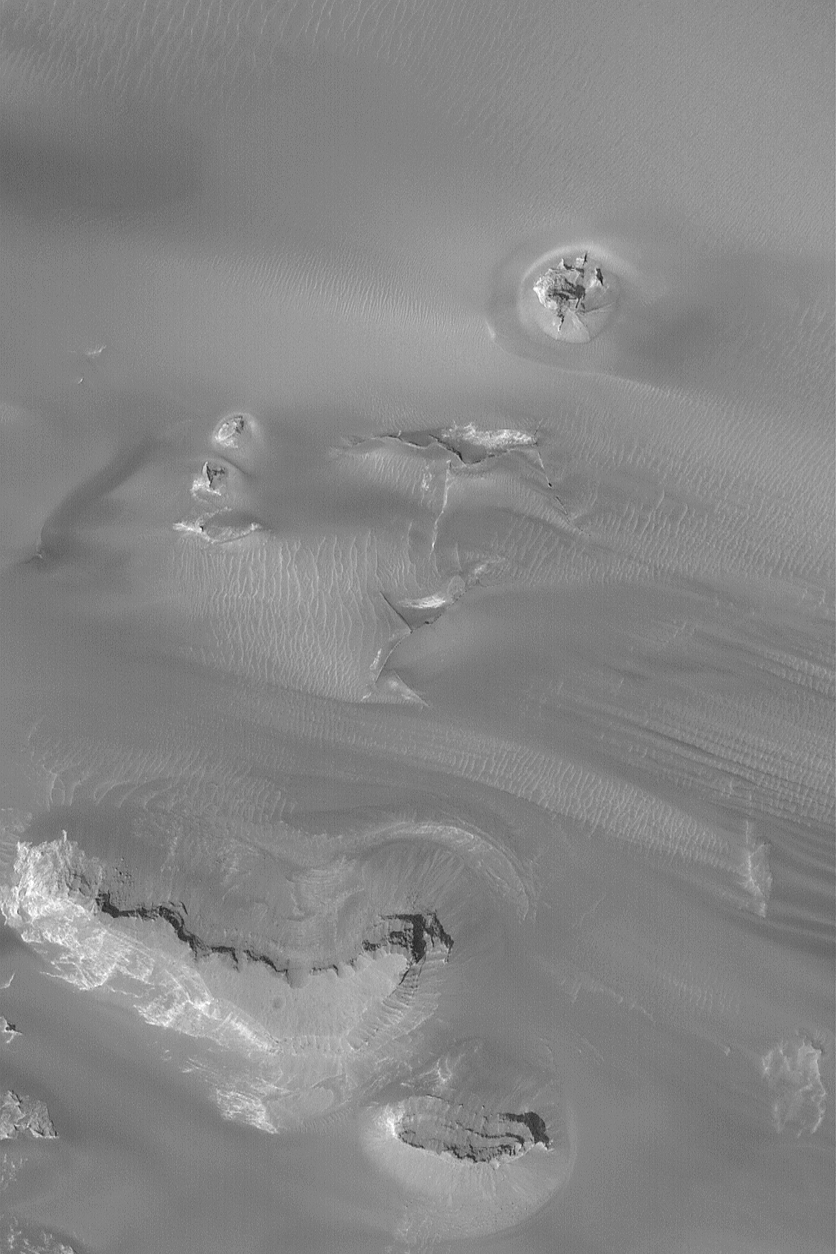

Windblown Sand in West Candor

23 December 2003

West Candor Chasma, a part of the vast Valles Marineris trough system, is known for its layered sedimentary rock outcrops. It is less known for dark fields of windblown sand, but that is what occurs in the north-central part of the chasm. This Mars Global Surveyor (MGS) Mars Orbiter Camera (MOC) image, obtained in December 2003, shows the interplay of dark, wind-blown sand with buttes and mesas of layered rock in west Candor Chasma. Dark streamers of sand point toward the east/southeast (right/lower right), indicating that dominant winds blow from the west. This picture is located near 5.2°S, 75.7°W, and covers an area 3 km (1.9 mi) wide. Sunlight illuminates the scene from the lower left.

Credit: NASA/JPL/Malin Space Science Systems